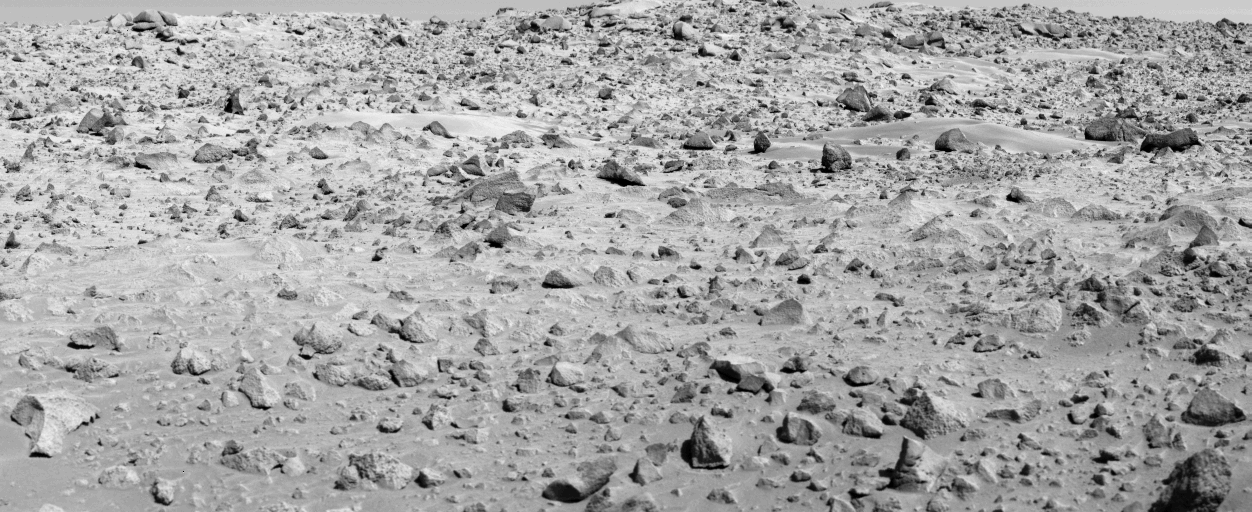

Viking Phase III

VIKING PHASE III – With the incredible success of the Viking missions on Mars, mission operations have progressed though a series of phases – each being funded as mission success dictated its potential. The Viking Primary Mission phase was concluded in November, 1976, when the reins were passed on to the second phase – the Viking Extended Mission. The Extended Mission successfully carried spacecraft operations through the desired period of time needed to provided a profile of a full Martian year, but would have fallen a little short of connecting and overlapping a full Martian year of Viking operations which scientists desired as a means of determining the degree of duplicity in the red planet’s seasons – at least for the summer period. Without this continuation of spacecraft data acquisitions to and beyond the seasonal points when the spacecraft actually began their Mars observations, there would be no way of knowing whether the changing environmental values – such as temperatures and winds atmospheric dynamics and water vapor, surface thermal dynamics, etc. – would match up with those acquired as the spacecraft began investigations during the summer and fall of 1976. This same broad interest can be specifically pursued at the surface – where hundreds of rocks, soil drifts and other features have become extremely familiar during long-term analysis. This picture was acquired on the 690th Martian day of Lander 1 operations – 4009th picture sequence commanded of the two Viking Landers. As such, it became the first picture acquired as the third phase of Viking operations got under way – the Viking Continuation Mission. Between the start of the Continuation Mission in April, 1978, until spacecraft operations are concluded in November, the landers will acquire an additional 200 pictures. These will be used to monitor the two landscaped for the surface changes. All four cameras, two on Lander 1 and two on Lander 2, continue to operate perfectly. Both landers will also continue to monitor weather conditions – recording atmospheric pressure and its variations, daily temperature extremes, and wind behavior at the two lander locations.

Credit: NASA/JPL